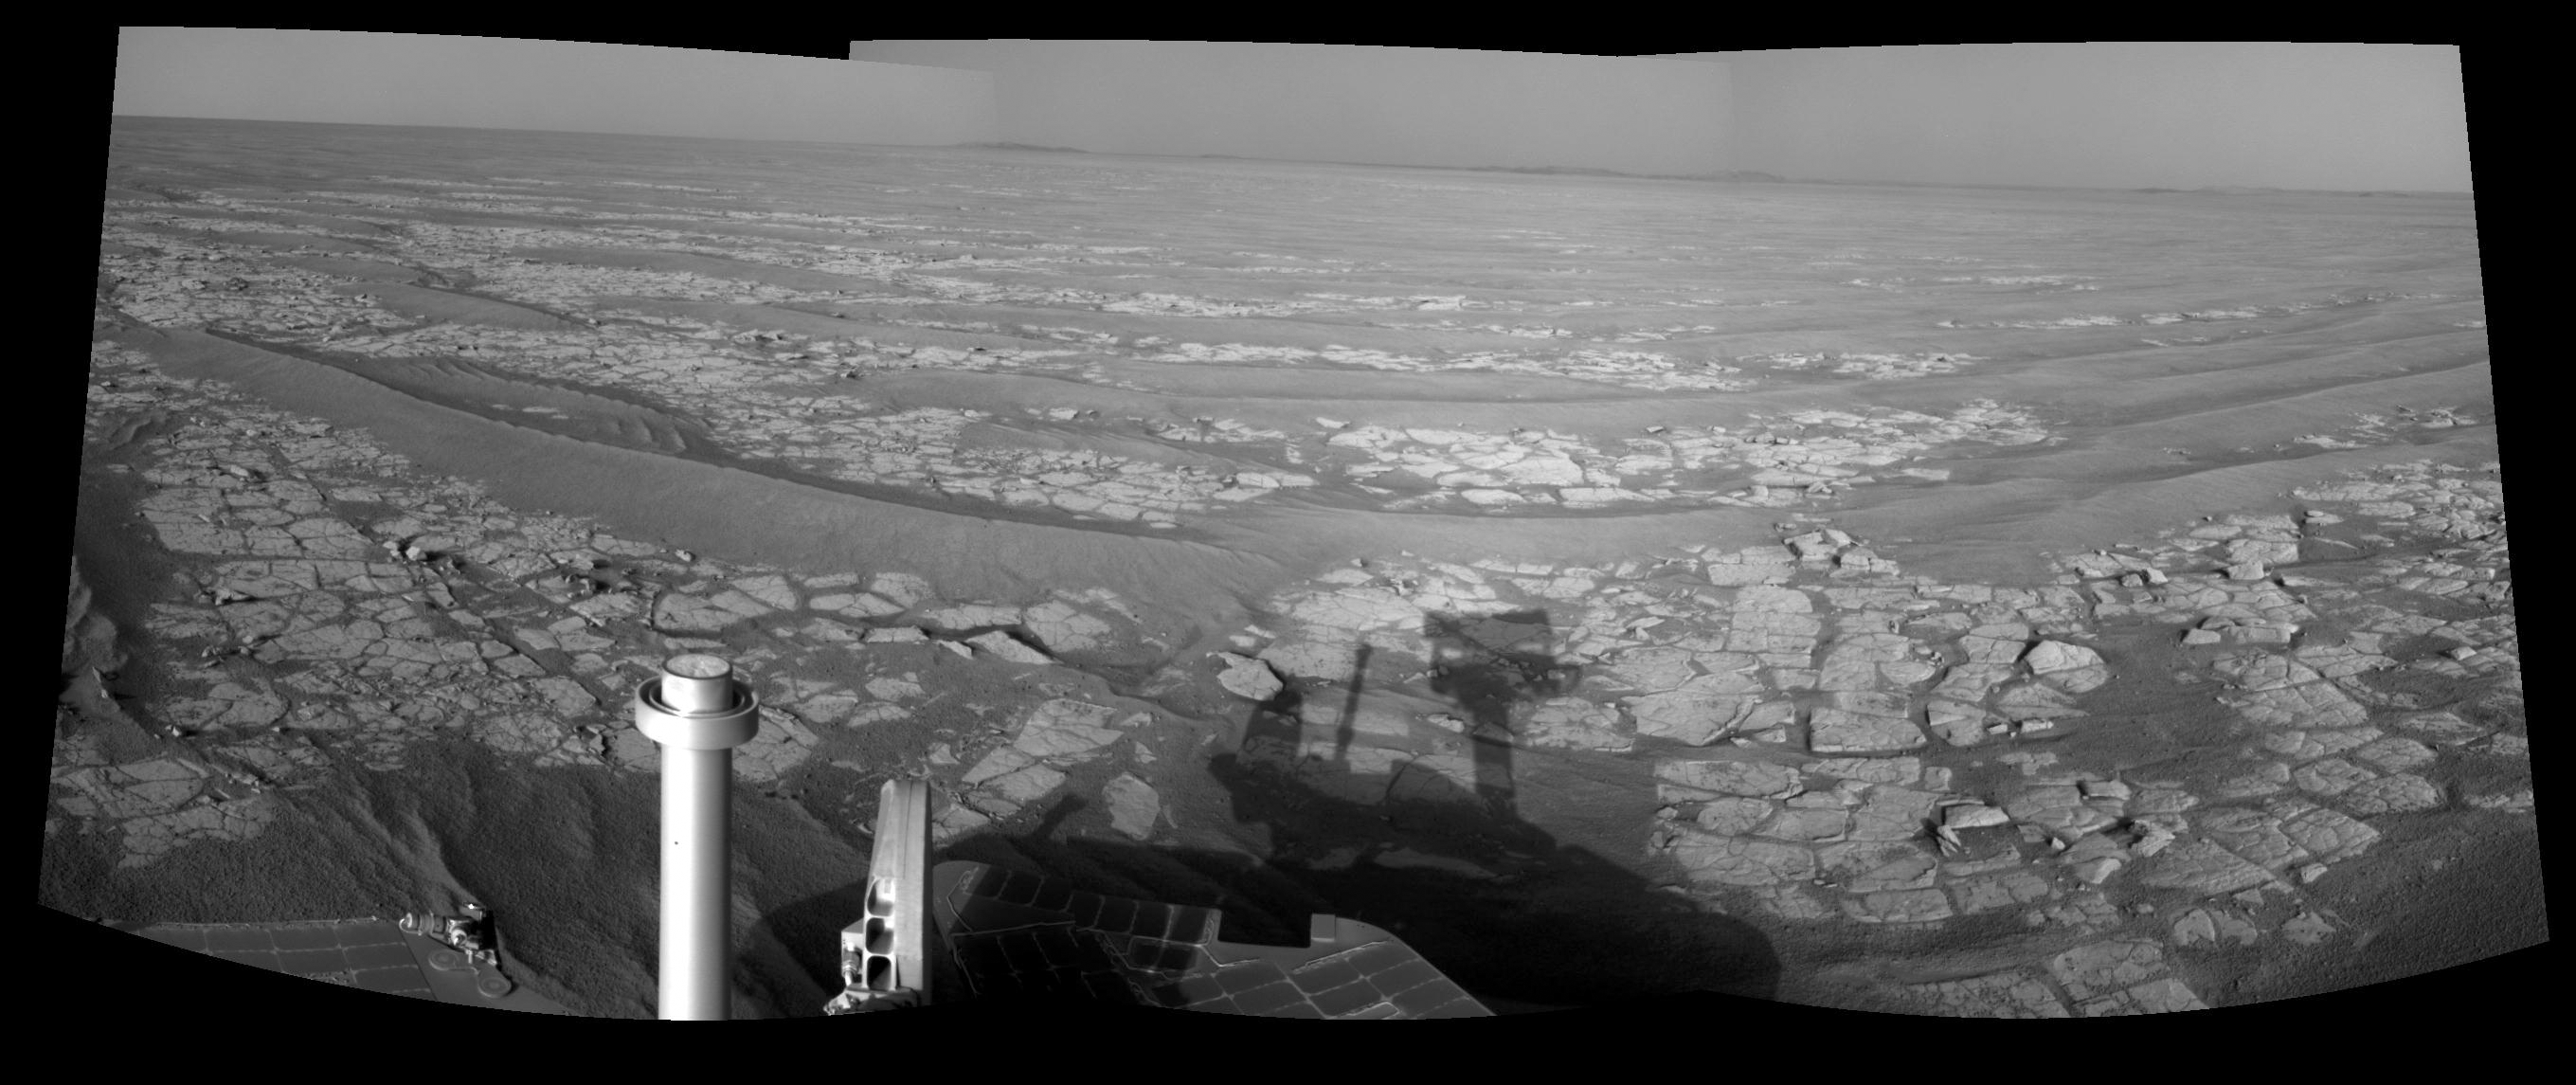

Opportunity’s Eastward View After Sol 2382 Drive

This mosaic of images from the navigation camera on NASA’s Mars Exploration Rover Opportunity shows a 90-degree view centered toward the east following a 93.3-meter (306-foot) drive east-northeastward during the 2,382nd Martian day, or sol, of Opportunity’s mission on Mars (Oct. 6, 2010).

The camera took the component images for this mosaic on Sol 2382 after the drive. The terrain includes light-toned bedrock and darker ripples of wind-blown sand. On the following sol, Opportunity drove an additional 94.3 meters (309 feet) toward its long-term destination: the rim of Endeavour Crater. Portions of the rim, still more than 8 kilometers (5 miles) away, are visible in the horizon of this scene. This view is presented as a cylindrical projection.

Credit: NASA/JPL-Caltech